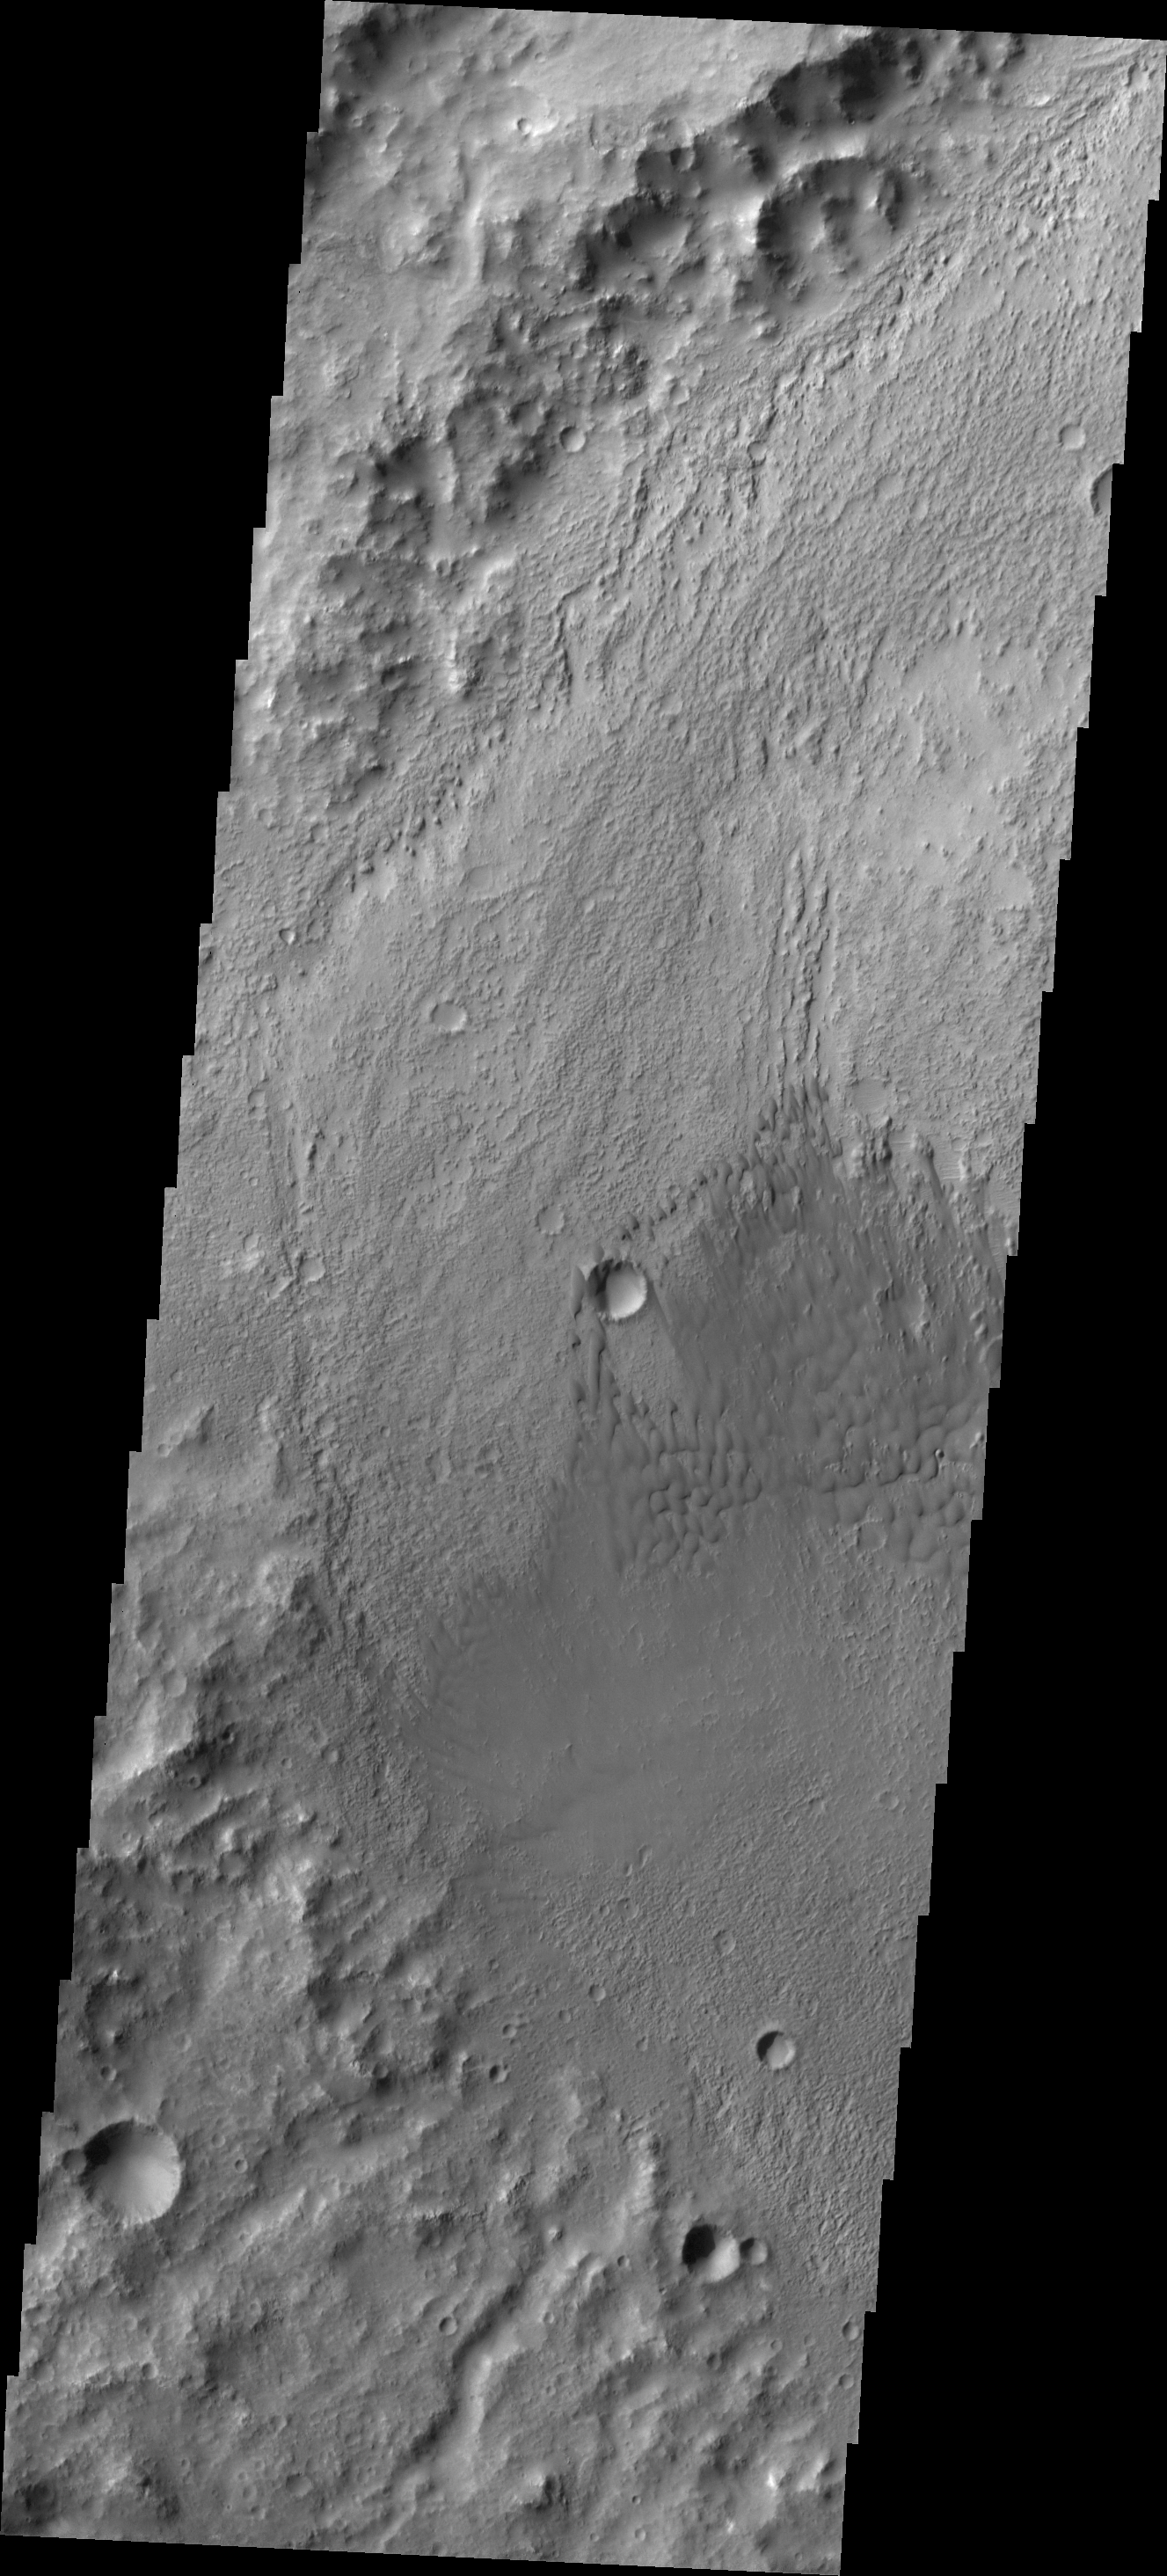

Briault Crater Dunes

These individual dunes are located on the floor of Briault Crater.

Credit: NASA/JPL/ASU